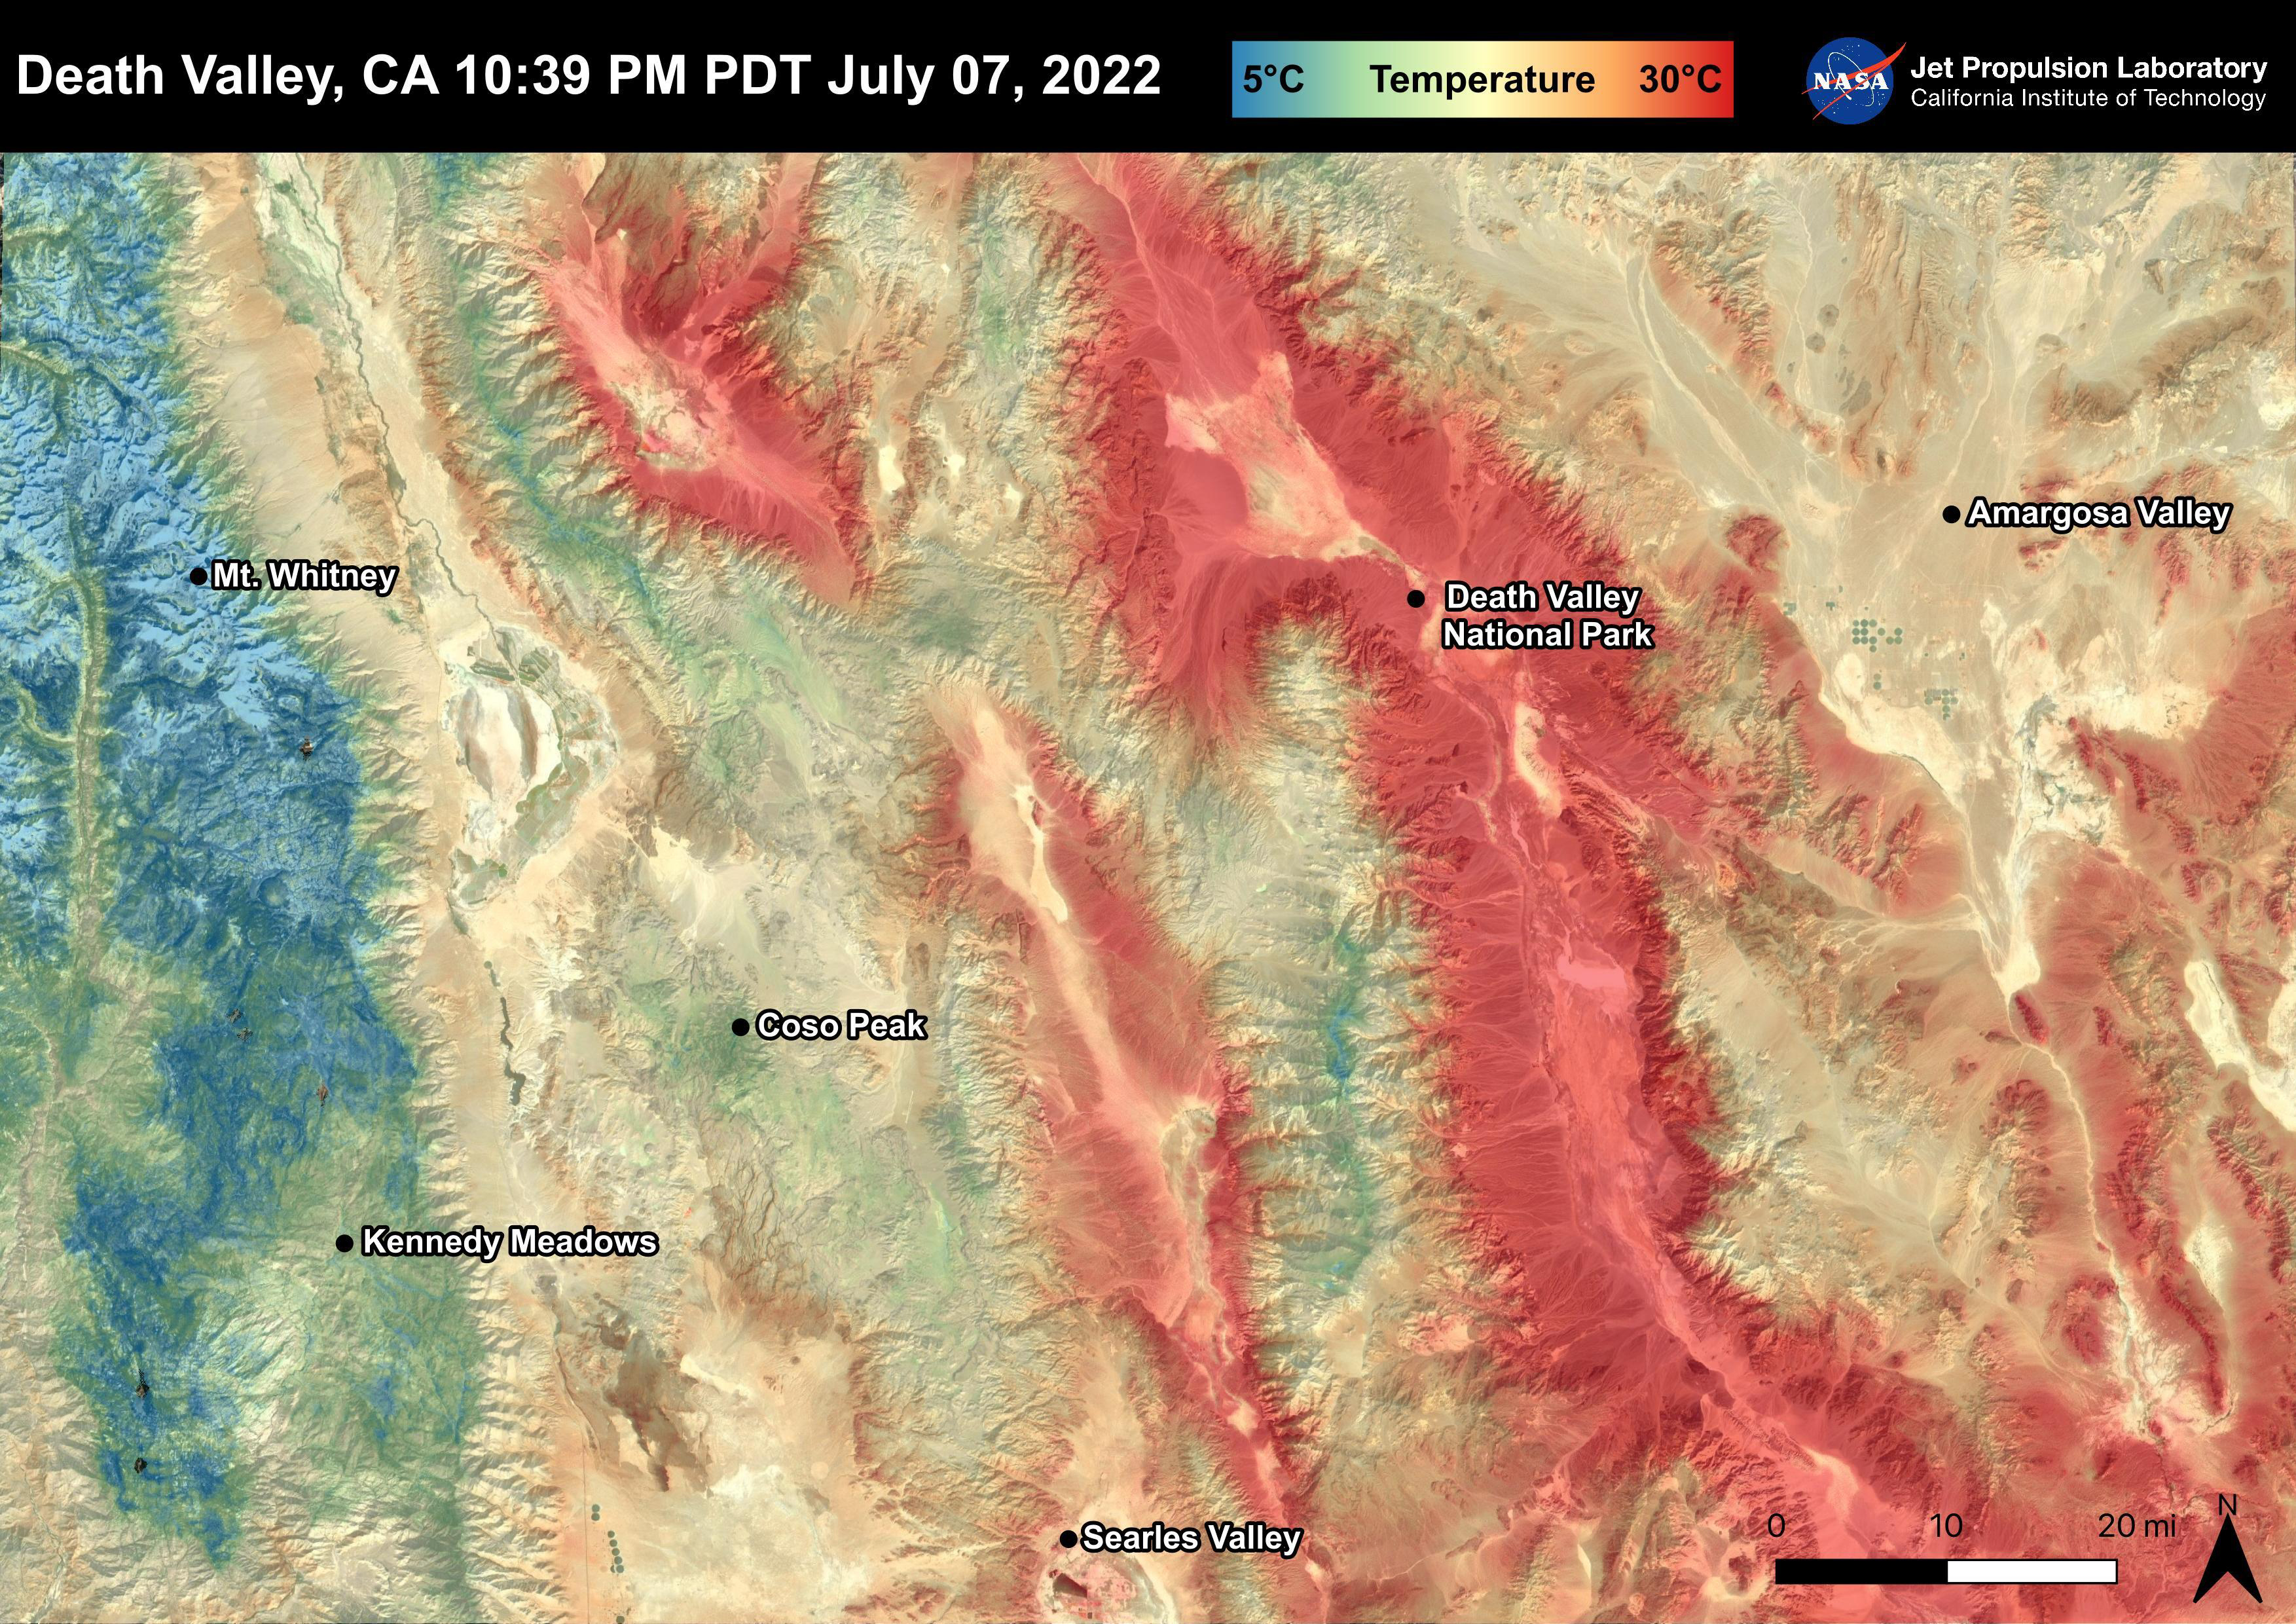

Death Valley, CA

Death Valley, California is a desert valley in the Northern Mojave Desert. During the summer months, Death Valley can become one of the hottest places on Earth. Death Valley is about 85 miles from Mt. Whitney, the highest point in the contiguous United States with an elevation of 14,505 ft. This Land Surface Temperature image captured by ECOSTRESS on July 07, 2022 shows temperatures exceeding 90 degrees Fahrenheit in Death Valley and temperatures below 40 degrees Fahrenheit in the Sierra Nevada Mountain Range.

ECOSTRESS is a thermal instrument on the International Space Station that measures the temperature of the ground, which is hotter than the air temperature during the day. It was launched to the space station in 2018. Its primary mission is to identify critical thresholds of water use and water stress in plants and to detect the timing, location, and predictive factors leading to plant water uptake decline and/or cessation. The nature of the high-resolution data provided by ECOSTRESS allows it to record heat related phenomena such as heat waves and wildfires.

The ECOSTRESS mission launched to the International Space Station on June 29, 2018. NASA’s Jet Propulsion Laboratory, a division of Caltech in Pasadena, California, built and manages the mission for the Earth Science Division in the Science Mission Directorate at NASA Headquarters in Washington. ECOSTRESS is an Earth Venture Instrument mission; the program is managed by NASA’s Earth System Science Pathfinder program at NASA’s Langley Research Center in Hampton, Virginia.

Credit: NASA/JPL-Caltech